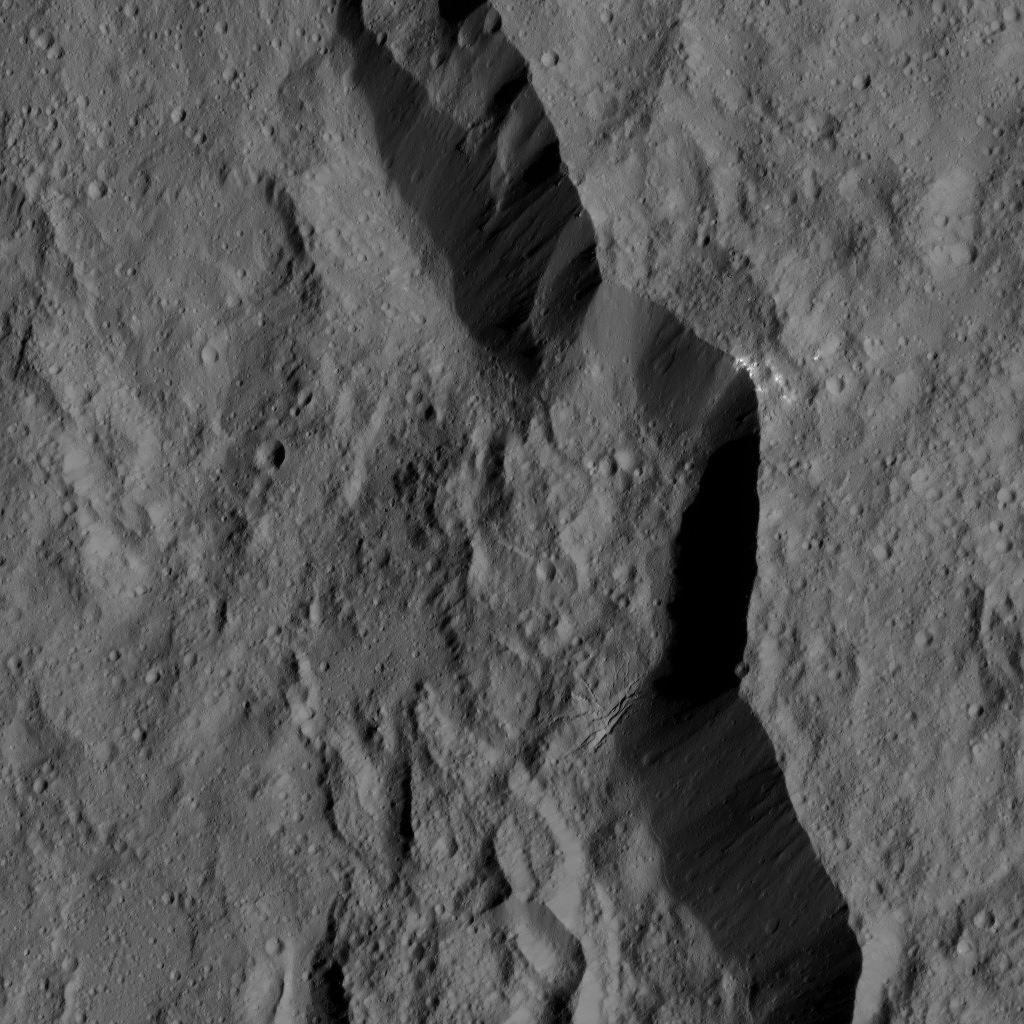

Dawn LAMO Image 176

The rim of Dantu Crater (78 miles, 125 kilometers wide) is seen in this view of Ceres from NASA’s Dawn spacecraft.

Dawn took this image on June 2, 2016, from its low-altitude mapping orbit, at a distance of about 240 miles (385 kilometers) above the surface. The image resolution is 120 feet (35 meters) per pixel.

Dawn’s mission is managed by JPL for NASA’s Science Mission Directorate in Washington. Dawn is a project of the directorate’s Discovery Program, managed by NASA’s Marshall Space Flight Center in Huntsville, Alabama. UCLA is responsible for overall Dawn mission science. Orbital ATK, Inc., in Dulles, Virginia, designed and built the spacecraft. The German Aerospace Center, the Max Planck Institute for Solar System Research, the Italian Space Agency and the Italian National Astrophysical Institute are international partners on the mission team.

Credit: NASA/JPL-Caltech/UCLA/MPS/DLR/IDA